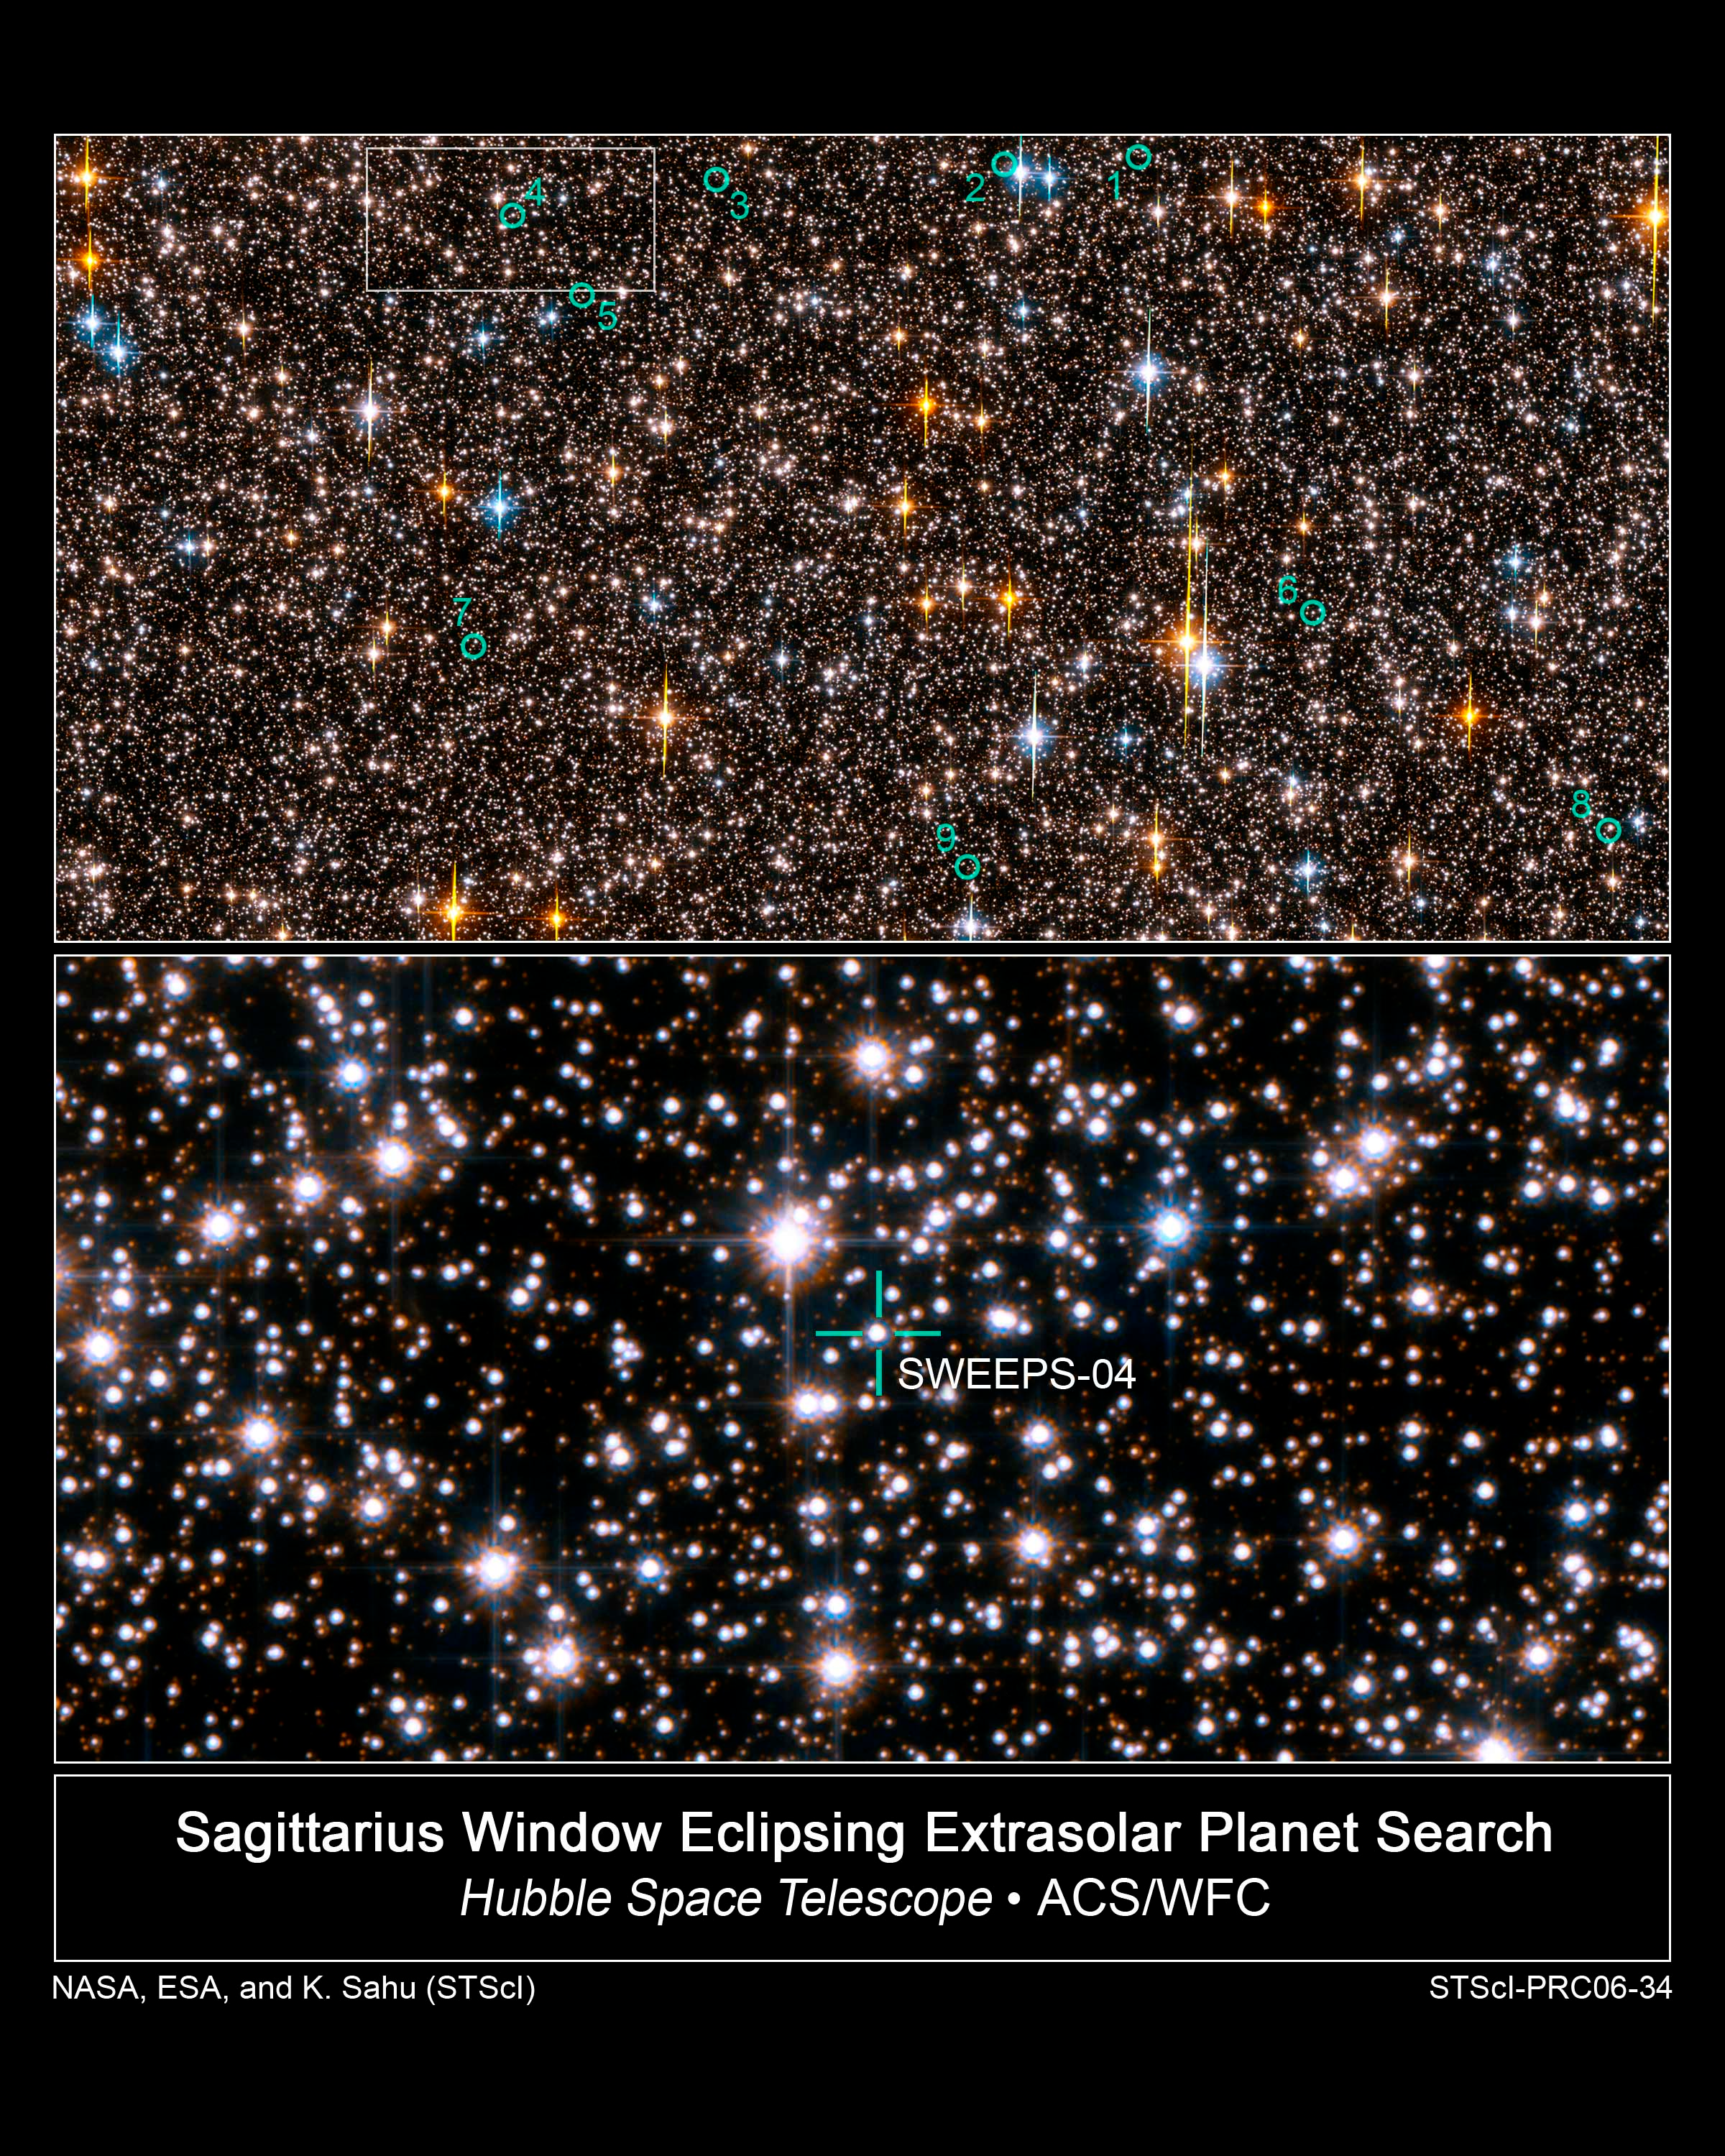

Hubble Exoplanet Search Field in Sagittarius

This is an image of one-half of the Hubble Space Telescope field of view in the Sagittarius Window Eclipsing Extrasolar Planet Search (SWEEPS). The field contains approximately 150,000 stars, down to 30th magnitude. The stars in the Galactic disk and bulge have a mixture of colors and masses. The field is so crowded with stars because Hubble was looking across 26,000 light-years of space in the direction of the center of our galaxy.

Half of these stars are bright enough for Hubble to monitor for any small, brief and periodic dips in brightness caused by the passage of an exoplanet passing in front of the star, an event called a transit. Hubble took approximately 520 pictures of this field, at red and blue wavelengths, from Feb. 22-29, 2004. The green circles identify 9 stars that are orbited by planets with periods of a few days. Planets so close to their stars with such short orbital periods are called "hot Jupiters."

These are considered "candidate" exoplanets because most of them are too faint to allow for spectroscopic observations that would allow for a precise measure of the planet's mass. The Hubble observations allow for a robust statistical estimate of the possible "false positives," which suggests that at least 45 percent of the candidates must be genuine planets.

The bottom frame identifies one of two stars in the field where astronomers were able to spectroscopically measure the star's back-and-forth wobble due to the pull of the planet. The planet turns out to be less than 3.8 Jupiter masses.

The members of the SWEEPS science team are Kailash C. Sahu, Stefano Casertano, Howard E. Bond, Jeff Valenti, T. Ed Smith, Mario Livio, Nino Panagia, Thomas M. Brown, Will Clarkson and Stephen Lubow (Space Telescope Science Institute), Dante Minniti and Manuela Zoccali (Universidad Catolica de Chile), Nikolai Piskunov (Uppsala University), Timothy Brown (High Altitude Observatory), Alvio Renzini (INAF-Osservatorio Astronomico di Padova), and R. Michael Rich (University of California at Los Angeles).

Credit: NASA, ESA, K. Sahu (STScI) and the SWEEPS Science Team